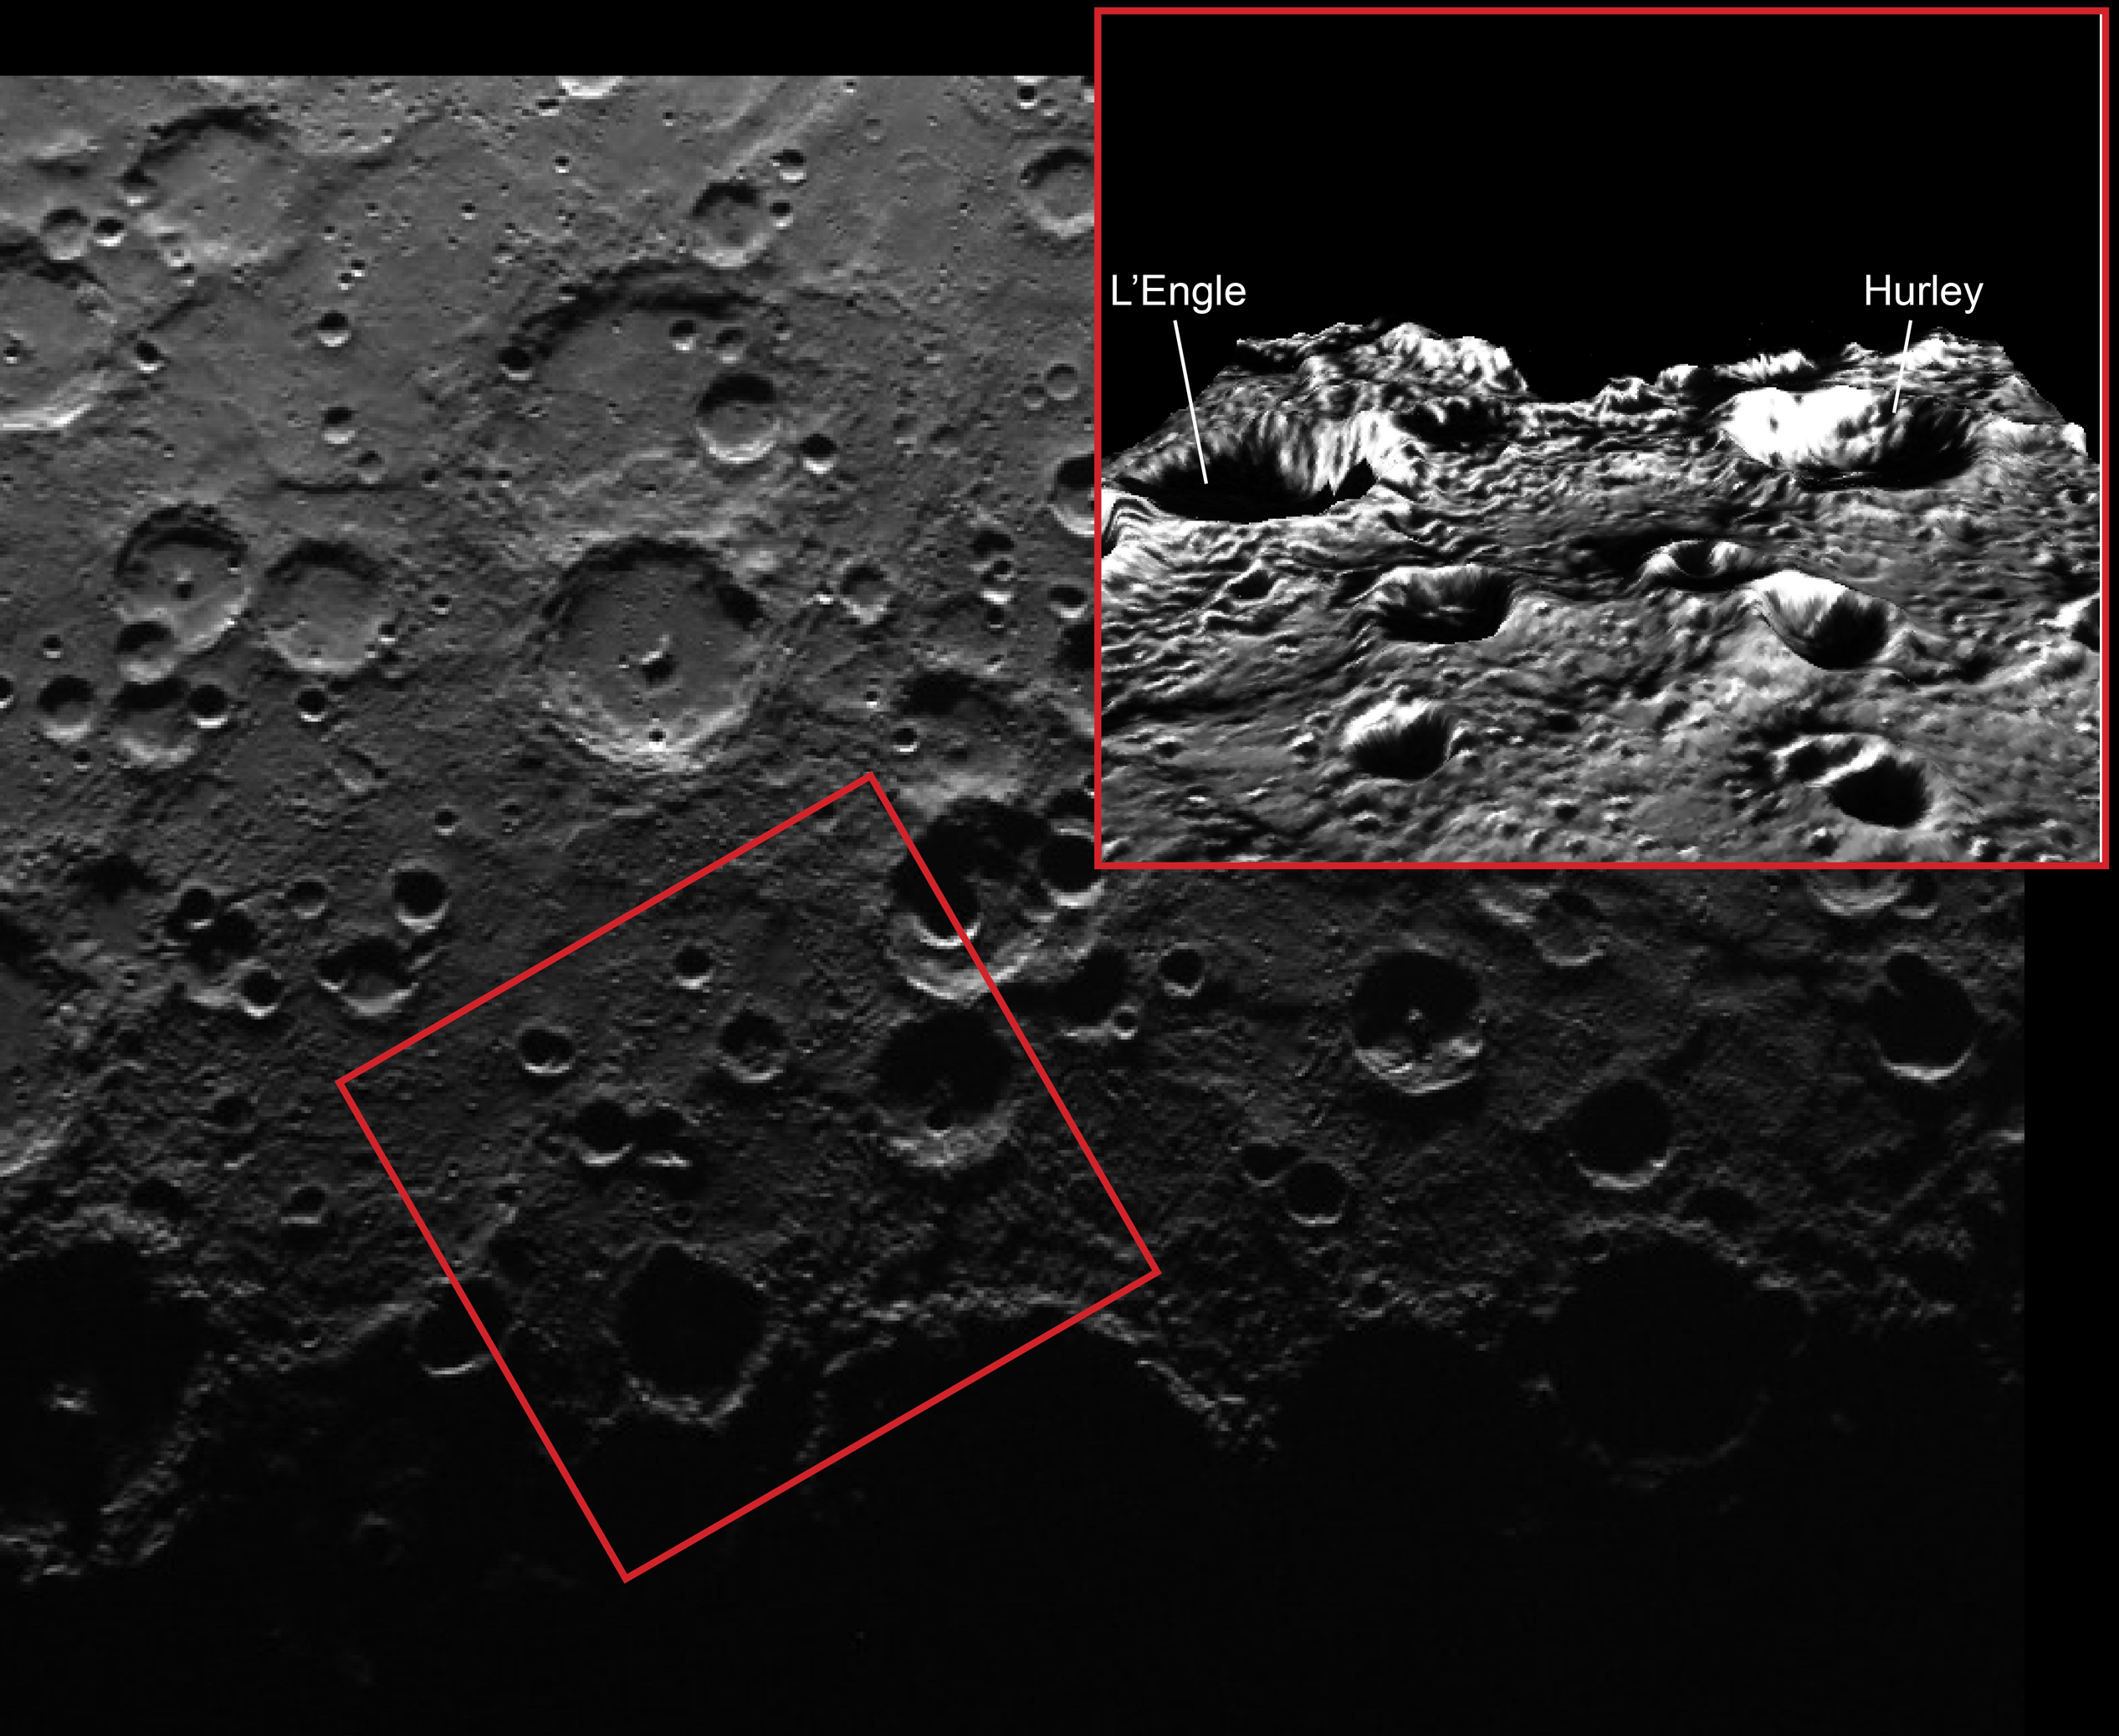

It was a Dark and Stormy Night

Repeat imaging of Mercury’s south pole has revealed that a number of craters in the south contain permanently shadowed regions. Because Mercury has only a very small axial tilt, the topography of crater rims, as accentuated in the inset image (shown with five times the vertical exaggeration of the actual topography), blocks sunlight from ever reaching portions of the floors of some polar craters.

This image features two such permanently shadowed craters which were recently named. Hurley crater, named for Australian James Francis Hurley (1885-1962), photographer of the famous Shackleton Expedition to Antarctica, is 67 km (42 mi.) wide and located within 3° of Mercury’s south pole. The slightly smaller (62 km or 39 mi. wide) L’Engle crater is located to the east of Hurley. (Note that in the inset perspective image the view is towards the south). L’Engle crater is named for American author Madeleine L’Engle (1918-2007), best known for her young-adult novels including ‘A Wrinkle in Time’. ‘A Wrinkle in Time’ blends adventure with quantum physics as it follows young heroine Meg on her journey through space to rescue her scientist father.

This primary image was acquired as part of MDIS’s campaign to monitor the south polar region of Mercury. By imaging the polar region approximately every four MESSENGER orbits as illumination conditions change, features that were in shadow on earlier orbits can be discerned and any permanently shadowed areas can be identified after repeated imaging over one solar day. During MESSENGER’s one-year primary mission, MDIS’s WAC was used to monitor the south polar region for the first Mercury solar day (176 Earth days), and MDIS’s NAC made repeated images of the south polar region during the second Mercury solar day. The inset image is a portion of the MDIS monochrome map draped over the Gaskell digital elevation model (with 5 times vertical exaggeration), as was also done for Monday’s featured image.

Date acquired: August 03, 2011
Image Mission Elapsed Time (MET): 220899377
Image ID: 587366
Instrument: Wide Angle Camera (WAC) of the Mercury Dual Imaging System (MDIS)
WAC filter: 7 (748 nanometers)
Center Latitude: -85.07°
Center Longitude: 67.57° E
Scale: The inset box is about 280 km (174 mi.) wide
Incidence Angle: 85.0°
Emission Angle: 23.4°
Phase Angle: 94.8°

The MESSENGER spacecraft is the first ever to orbit the planet Mercury, and the spacecraft’s seven scientific instruments and radio science investigation are unraveling the history and evolution of the Solar System’s innermost planet. MESSENGER acquired over 150,000 images and extensive other data sets. MESSENGER is capable of continuing orbital operations until early 2015.

For information regarding the use of images, see the MESSENGER image use policy.

Credit: NASA/Johns Hopkins University Applied Physics Laboratory/Carnegie Institution of Washington